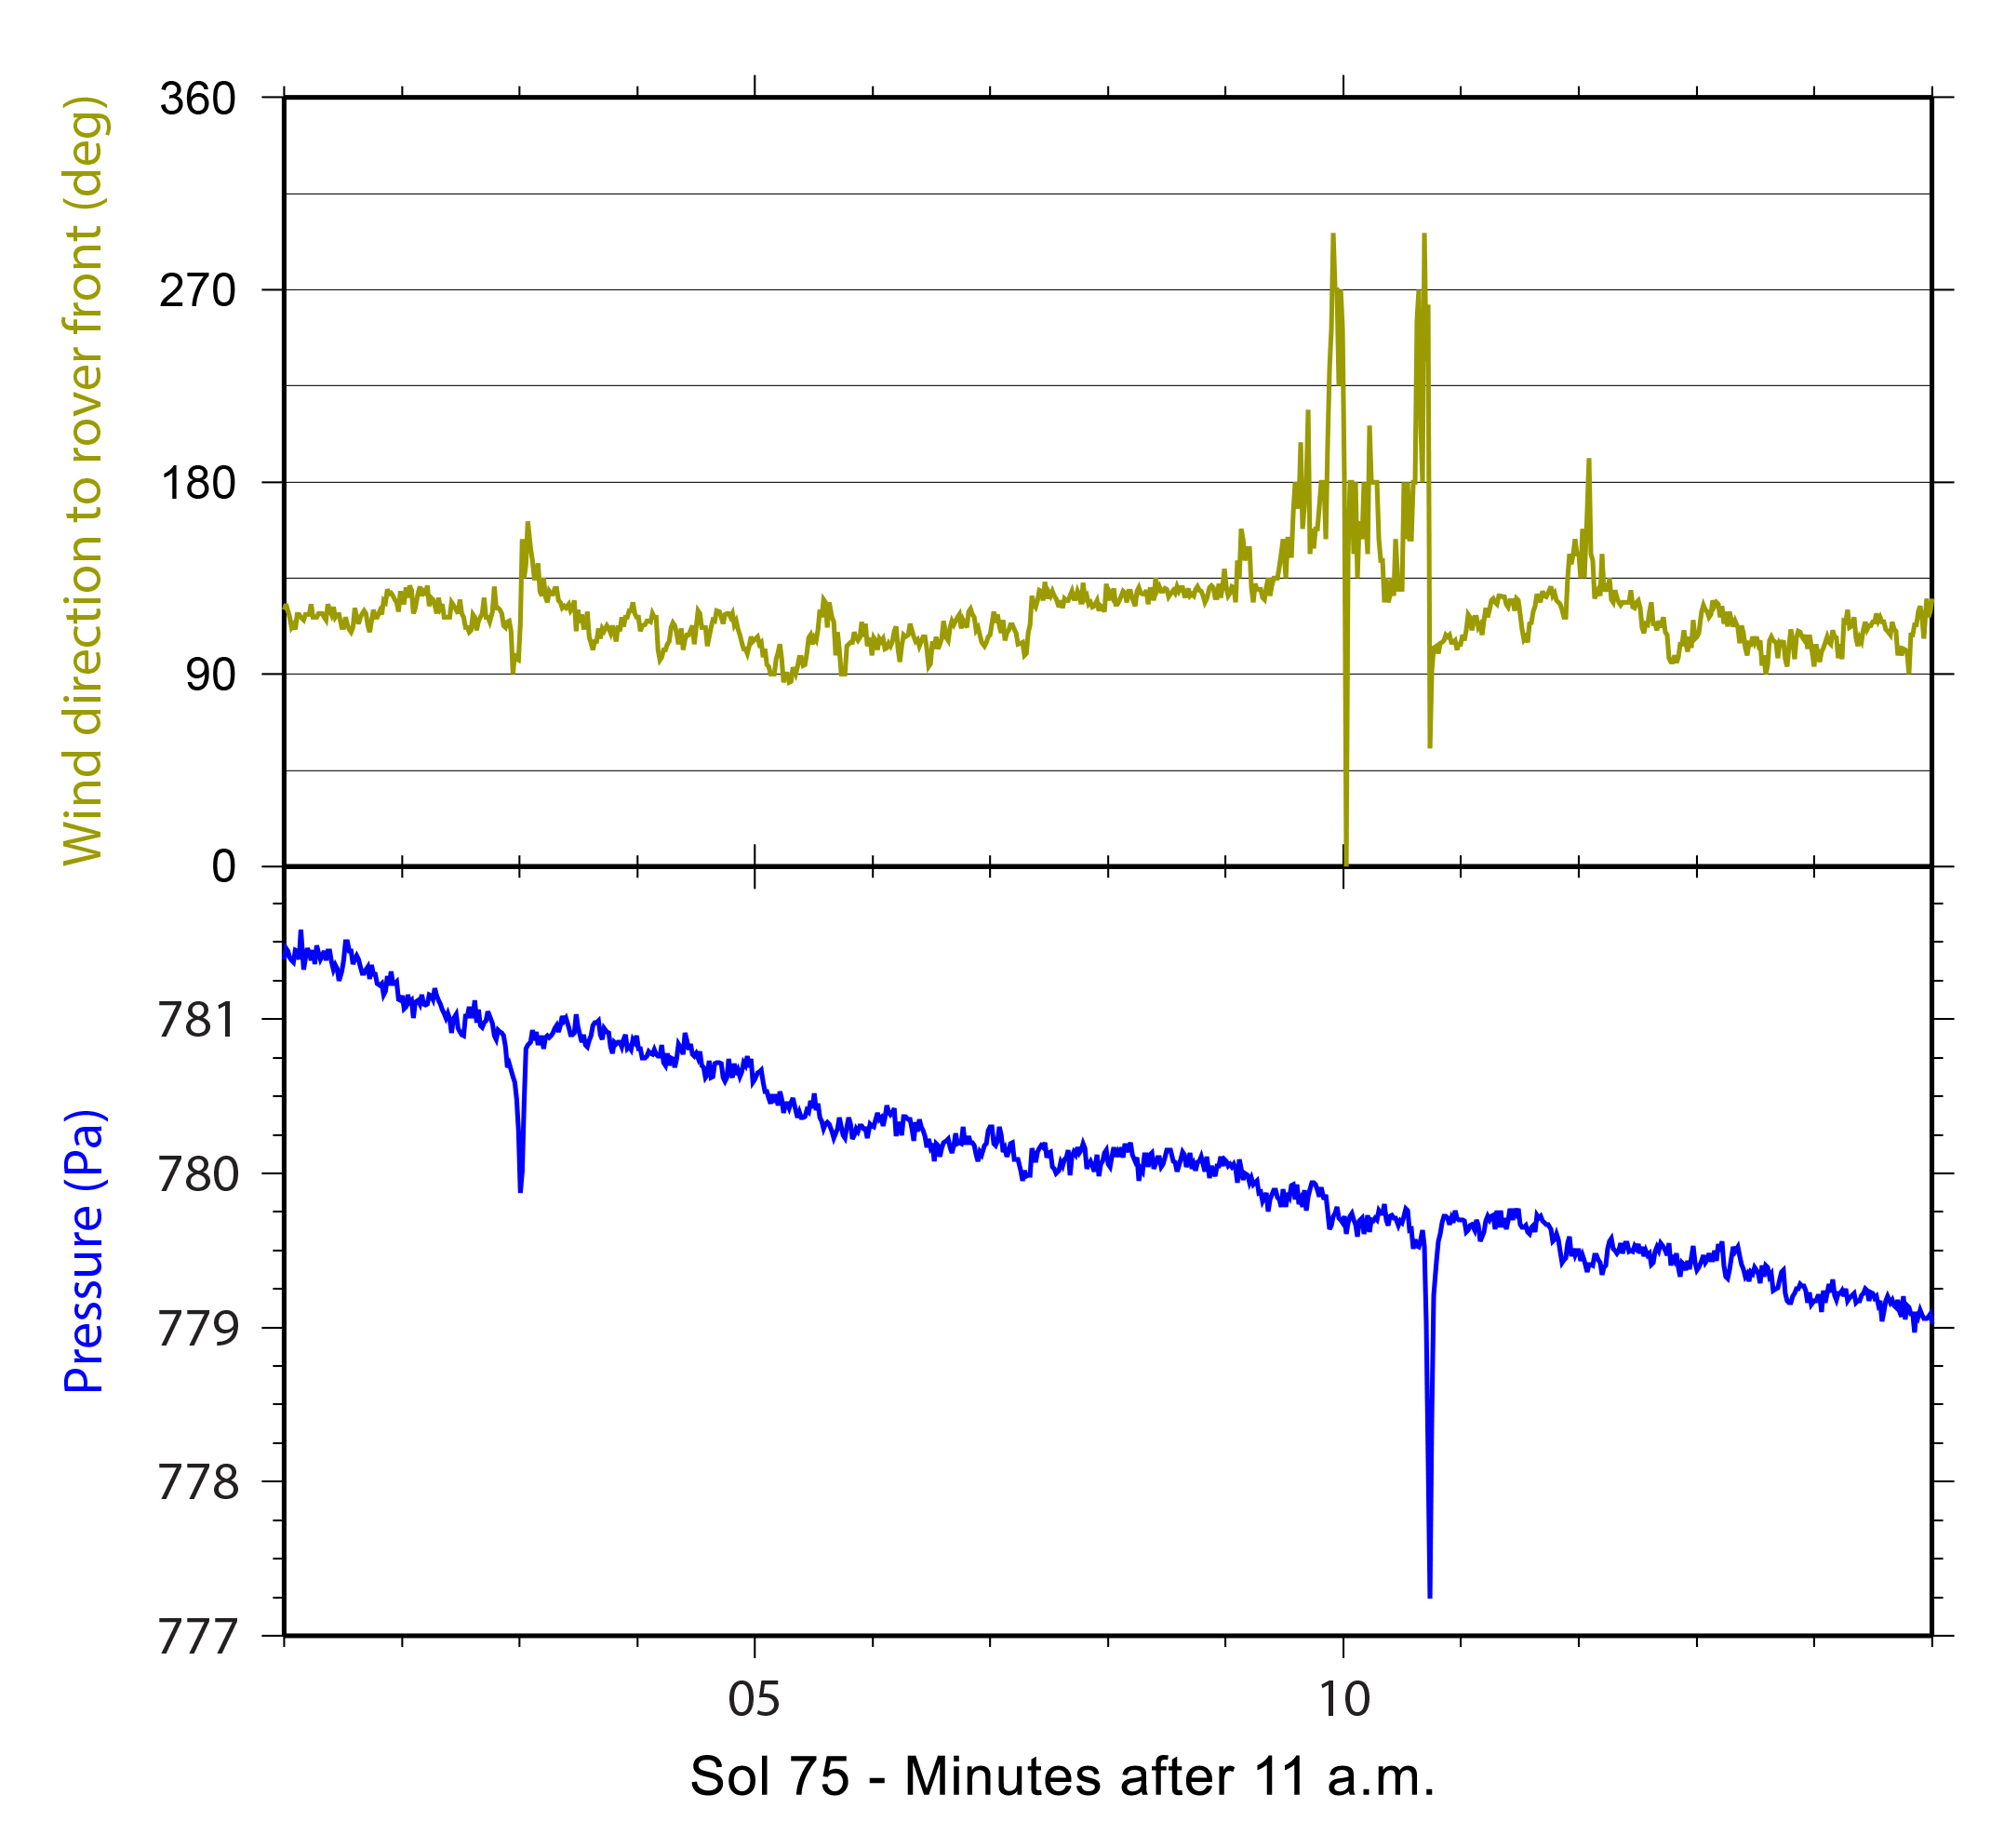

Signs of a Whirlwind in Gale Crater

Twenty-one times during the first 12 weeks that NASA’s Mars rover Curiosity worked on Mars, the rover’s Rover Environmental Monitoring Station (REMS) detected brief dips in air pressure that could be caused by a passing whirlwind. The blue line in this chart shows two examples, both shortly after 11 a.m. local Mars time, when the air pressure dipped on the 75th Martian day, or sol, of the mission (Oct. 25, 2012). In both cases, wind direction monitored by REMS changed within a few seconds of the dip in pressure, as indicated by the green line on the chart. That is additional evidence that the pressure dips were whirlwinds.

A Finnish, Spanish and American team is using REMS, which Spain provided for Curiosity, to watch for signs of dust devils — whirlwinds carrying dust.

In many regions of Mars, dust-devil tracks and shadows have been photographed from orbit, but those visual clues have not been seen at Gale Crater, where Curiosity is working. The evidence from REMS indicates that whirlwinds may be forming in Gale Crater. While Curiosity is watching for them with cameras on some days, researchers are also considering the possibility that these swirling, convective winds do not lift as much dust at Gale as in other parts of Mars.

In this chart, the air-pressure scale is in Pascals. The wind direction scale is an estimate in degrees relative to the front of the rover. On Sol 75, the rover was facing approximately westward, and 90 degrees on this graph indicates winds coming from the north.

NASA’s Jet Propulsion Laboratory, a division of the California Institute of Technology, Pasadena, manages the Mars Science Laboratory Project for NASA’s Science Mission Directorate, Washington. JPL designed and built the rover.

Credit: NASA/JPL-Caltech/CAB (CSIC-INTA)